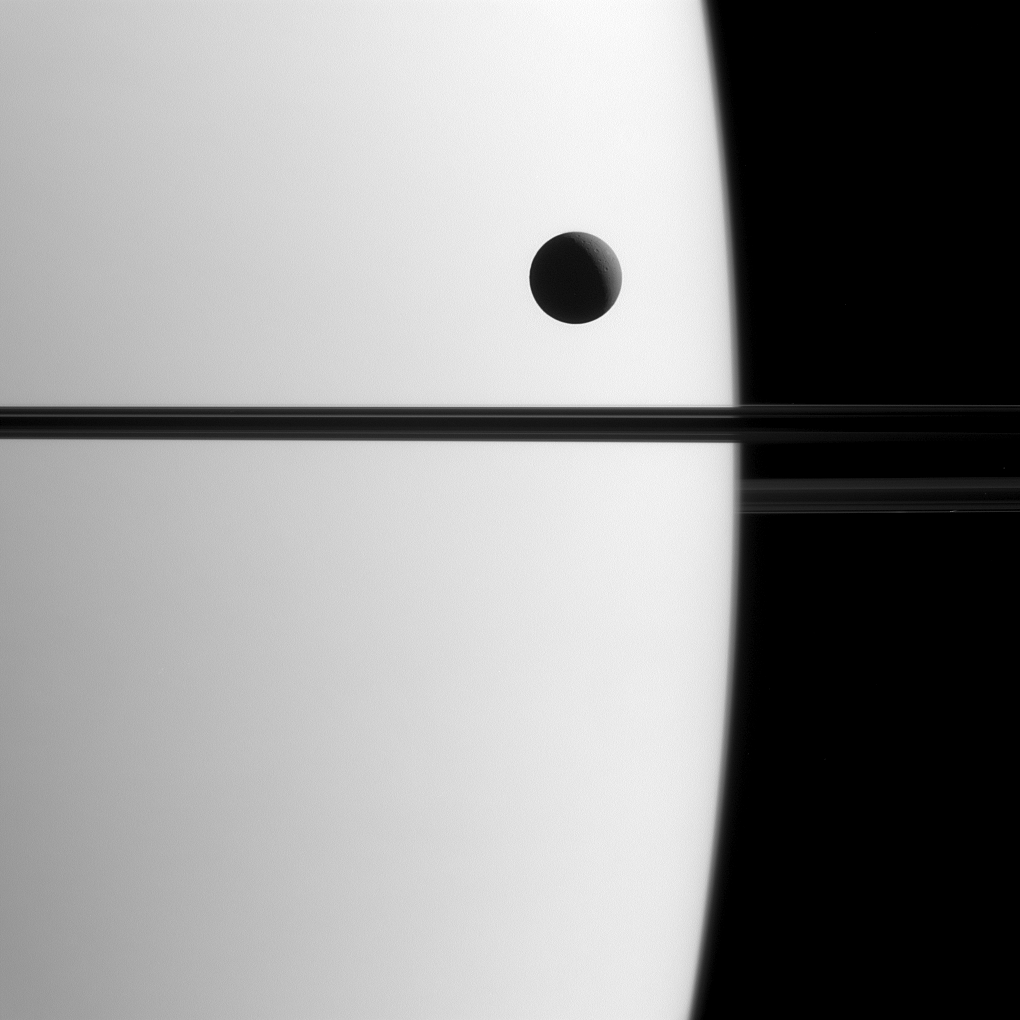

Entranced by a Transit

Saturn’s moon Dione crosses the face of the giant planet in this view, a phenomenon astronomers call a transit. Transits play an important role in astronomy and can be used to study the orbits of planets and their atmospheres, both in our solar system and in others.

By carefully timing and observing transits in the Saturn system, like that of Dione (698 miles or 1123 kilometers across), scientists can more precisely determine the orbital parameters of Saturn’s moons.

This view looks toward the unilluminated side of the rings from about 0.3 degrees below the ring plane. The image was taken in visible green light with the Cassini spacecraft narrow-angle camera on May 21, 2015.

The view was acquired at a distance of approximately 1.4 million miles (2.3 million kilometers) from Saturn and at a Sun-Saturn-spacecraft, or phase, angle of 119 degrees. Image scale is 9 miles (14 kilometers) per pixel.

The Cassini mission is a cooperative project of NASA, ESA (the European Space Agency) and the Italian Space Agency. The Jet Propulsion Laboratory, a division of the California Institute of Technology in Pasadena, manages the mission for NASA’s Science Mission Directorate, Washington. The Cassini orbiter and its two onboard cameras were designed, developed and assembled at JPL. The imaging operations center is based at the Space Science Institute in Boulder, Colorado.

Credit: NASA/JPL-Caltech/Space Science Institute